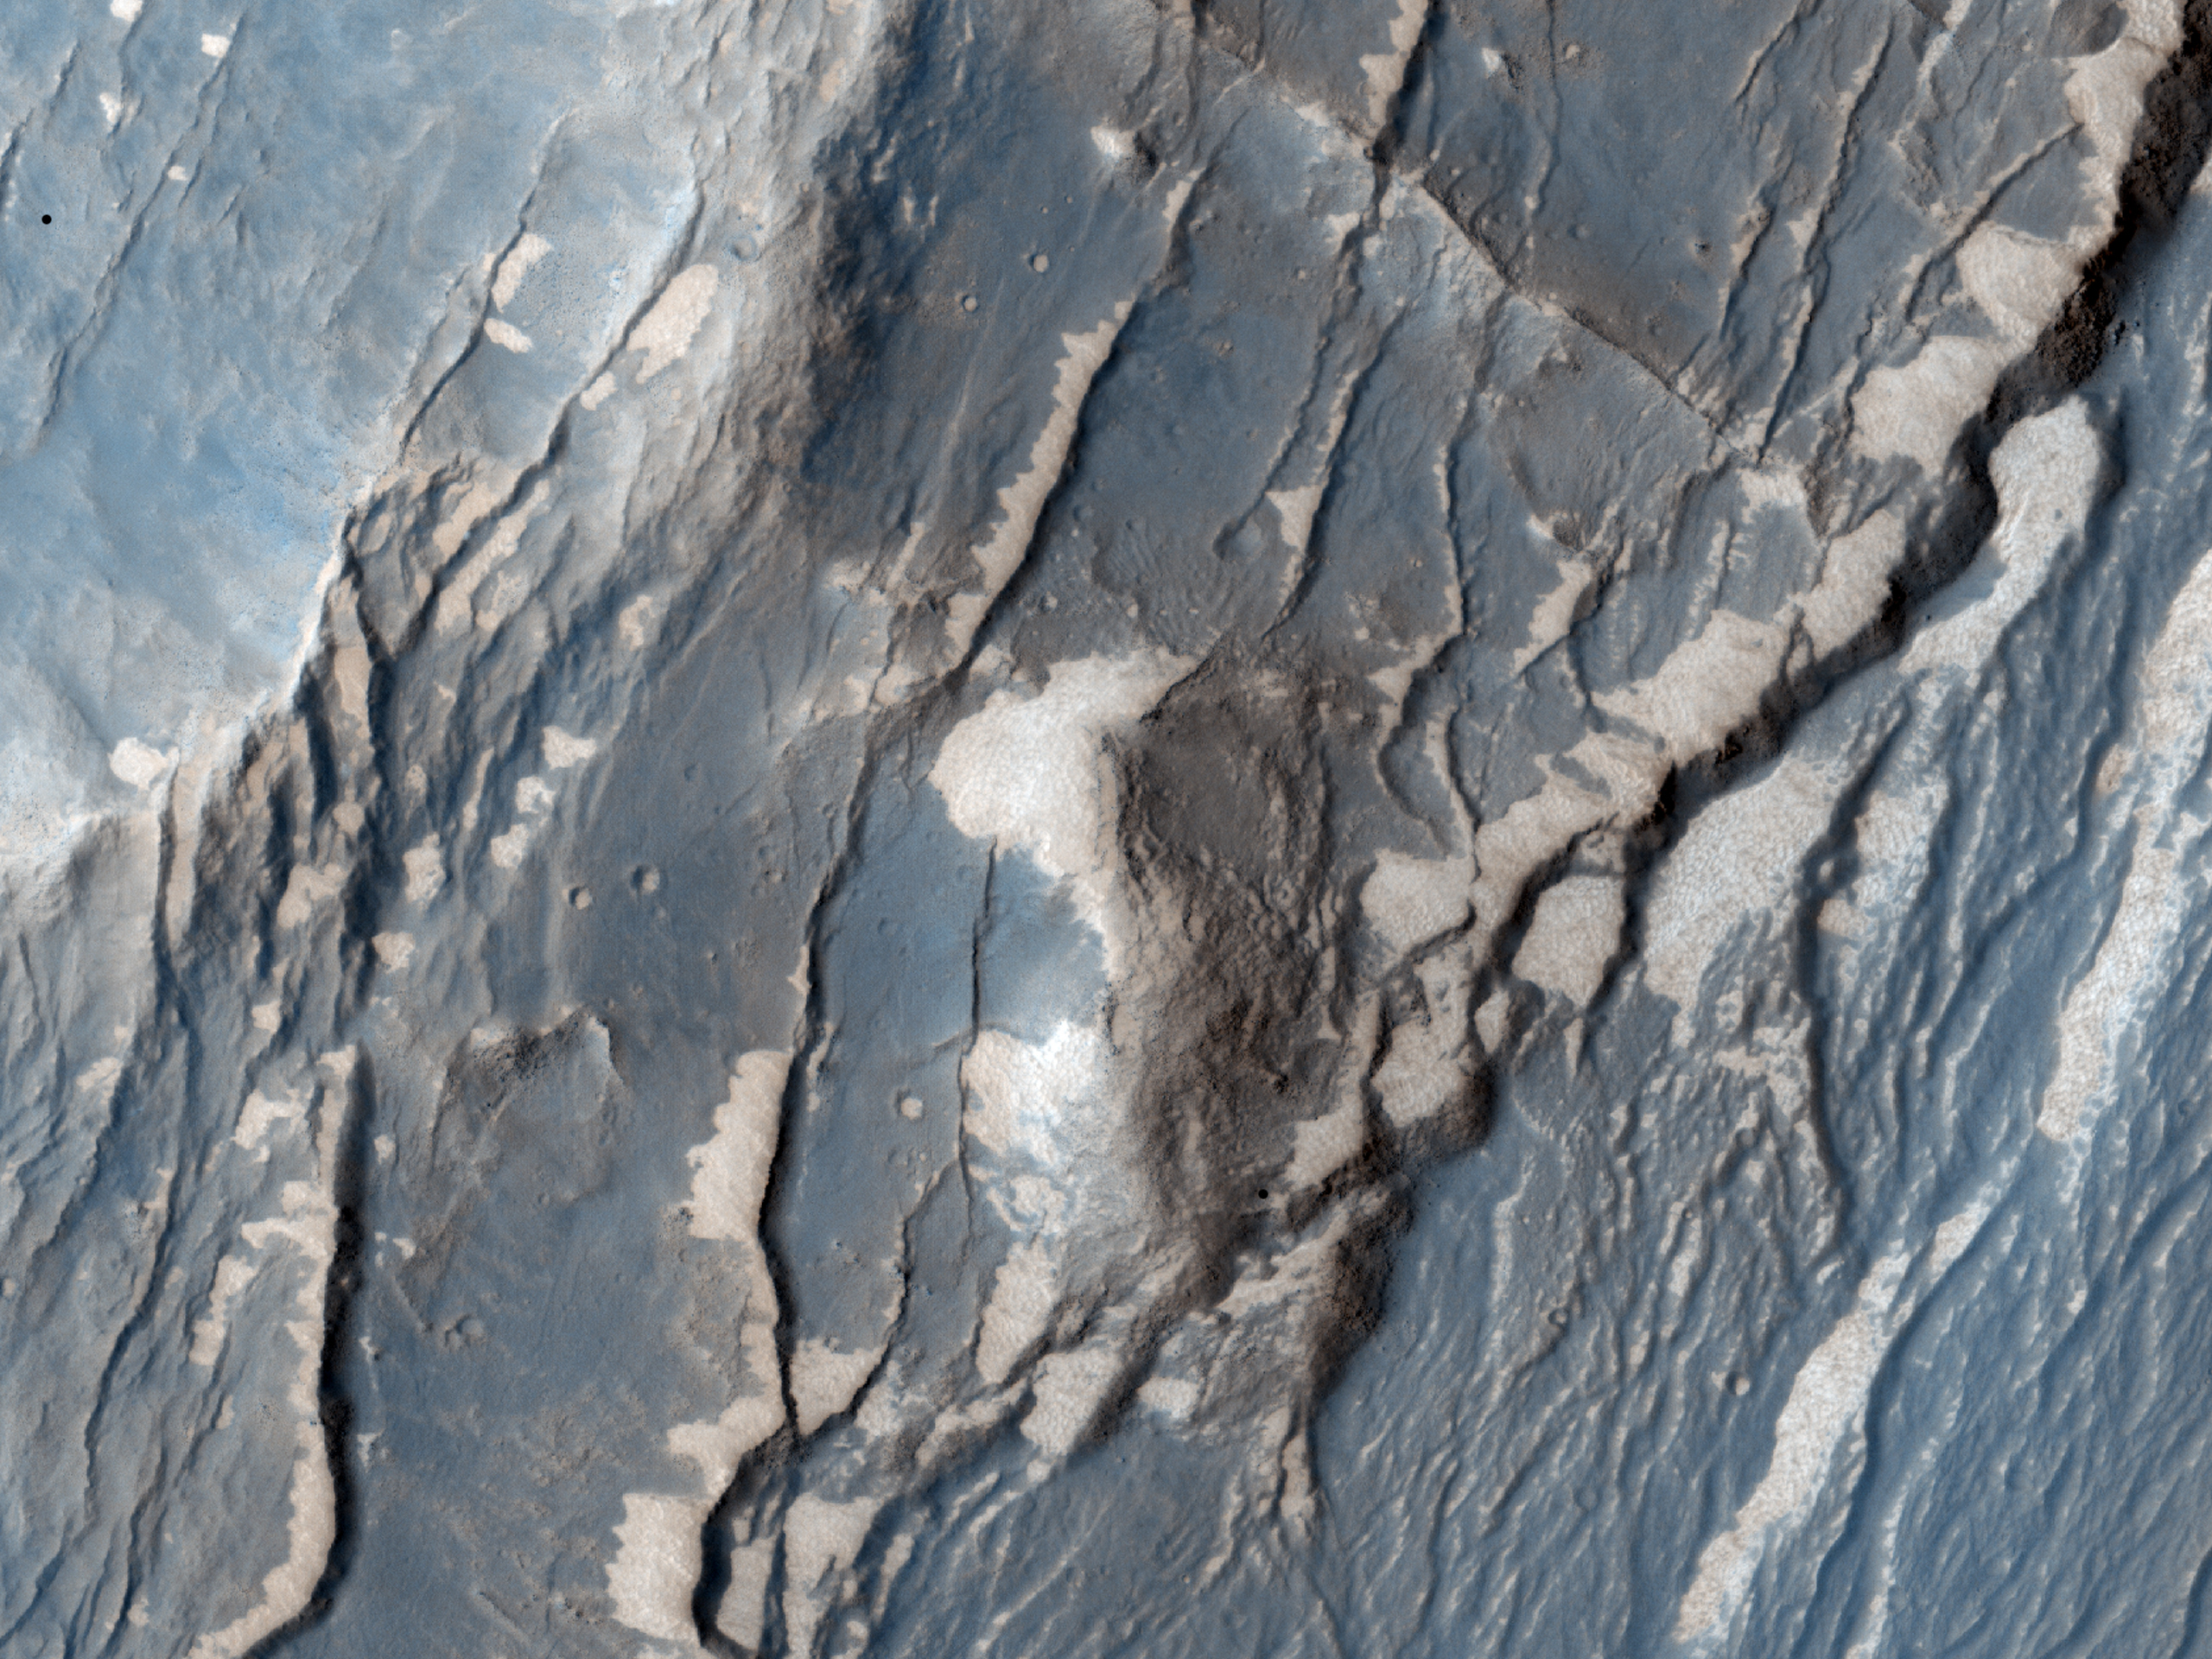

Faults in Claritas Fossae

The Claritas Fossae region is characterised by systems of “graben” running mainly north-west to south-east. A graben forms when a block of the planet’s crust drops down between two faults, due to extension, or pulling, of the crust.

NASA’s Jet Propulsion Laboratory, a division of the California Institute of Technology in Pasadena, manages the Mars Reconnaissance Orbiter for NASA’s Science Mission Directorate, Washington. Lockheed Martin Space Systems, Denver, built the spacecraft. The High Resolution Imaging Science Experiment is operated by the University of Arizona, Tucson, and the instrument was built by Ball Aerospace & Technologies Corp., Boulder, Colo.

Originally released July 13, 2011

Credit: NASA/JPL-Caltech/University of Arizona